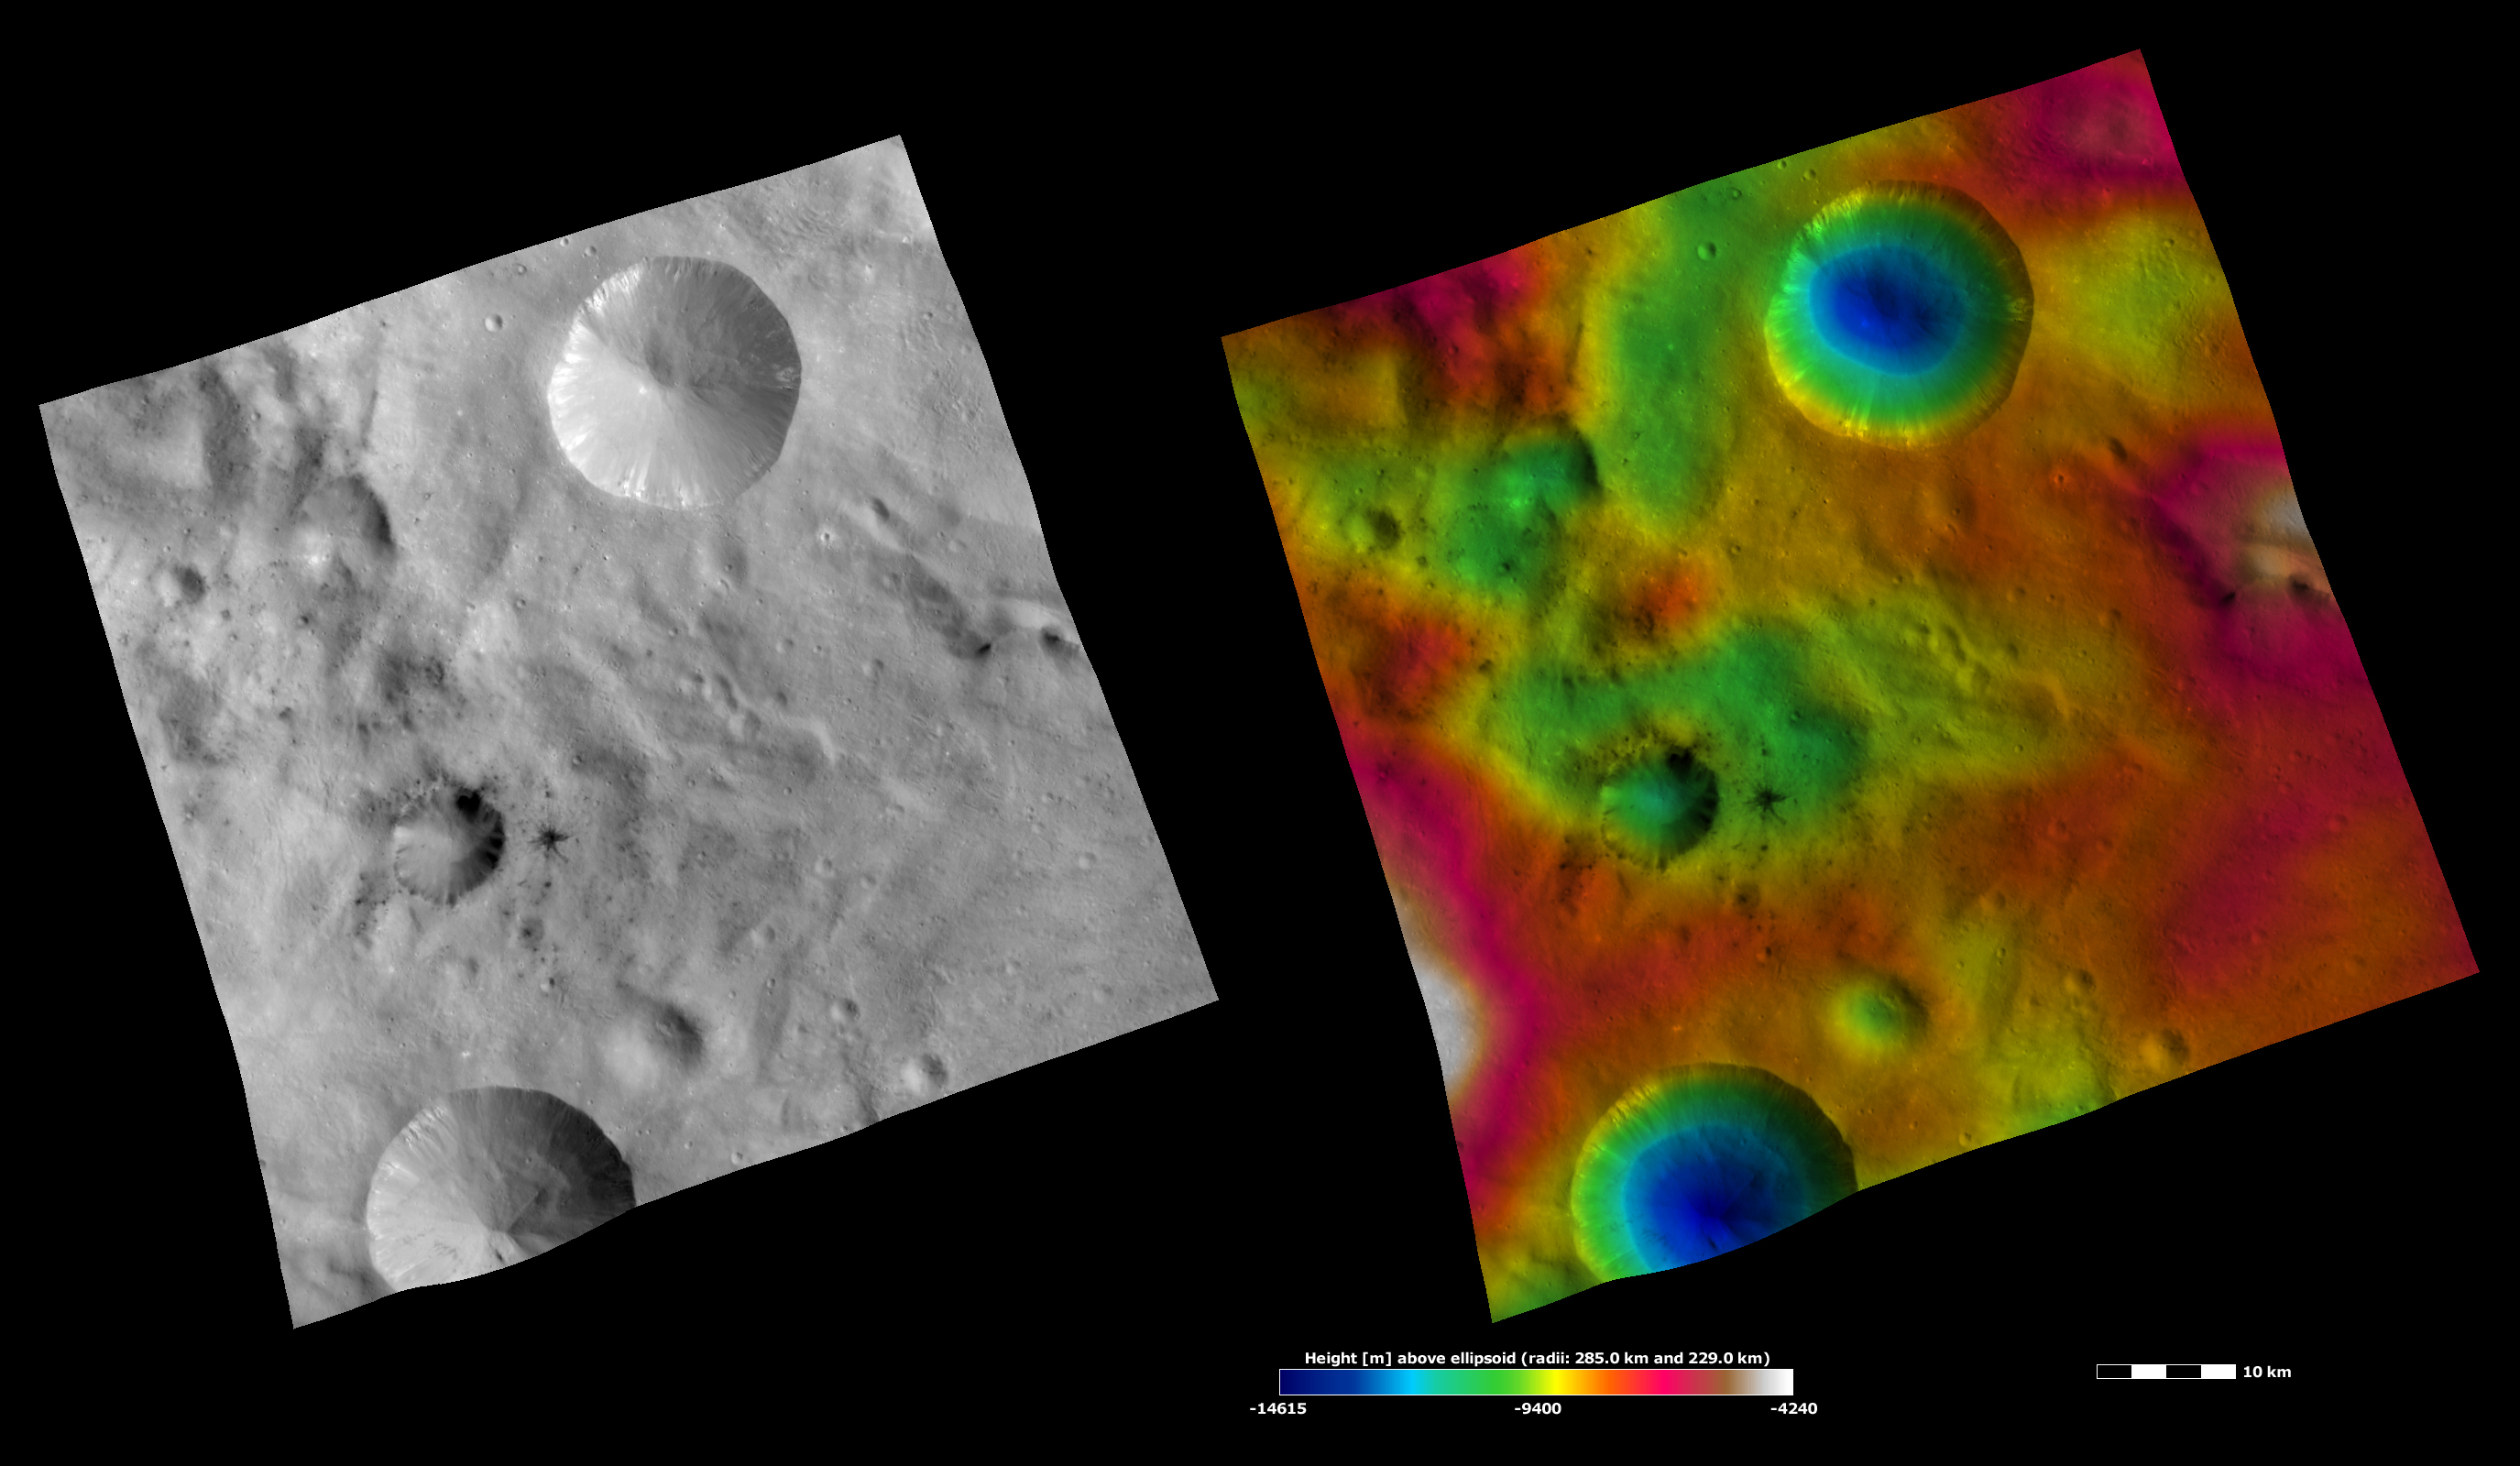

Apparent Brightness and Topography Images of Laelia and Sextilia Craters

The left-hand image is a Dawn FC (framing camera) image, which shows the apparent brightness of Vesta’s surface. The right-hand image is based on this apparent brightness image, which has had a color-coded height representation of the topography overlain onto it. The topography is calculated from a set of images that were observed from different viewing directions, which allows stereo reconstruction. The various colors correspond to the height of the area. The white and red areas in the topography image are the highest areas and the blue areas are the lowest areas. Laelia crater is the crater surrounded by dark material offset to the left of the center of the image. Sextilia crater is the large crater in the top of the images with bright material around its rim. In the apparent brightness image it is clear that some of the dark material associated with Laelia crater crops out from its rim and slumps towards its center and that some has been excavated by smaller craters surrounding Laelia. The bowl shape of Sextilia crater is seen in the topography image.

These images are located in Vesta’s Sextilia quadrangle, in Vesta’s southern hemisphere. NASA’s Dawn spacecraft obtained the apparent brightness image with its framing camera on Oct. 2, 2011. This image was taken through the camera’s clear filter. The distance to the surface of Vesta is 700 kilometers (435 miles) and the image has a resolution of about 70 meters per pixel. This image was acquired during the HAMO (high-altitude mapping orbit) phase of the mission. These images are lambert-azimuthal map projected.

The Dawn mission to Vesta and Ceres is managed by NASA’s Jet Propulsion Laboratory, a division of the California Institute of Technology in Pasadena, for NASA’s Science Mission Directorate, Washington D.C. UCLA is responsible for overall Dawn mission science. The Dawn framing cameras have been developed and built under the leadership of the Max Planck Institute for Solar System Research, Katlenburg-Lindau, Germany, with significant contributions by DLR German Aerospace Center, Institute of Planetary Research, Berlin, and in coordination with the Institute of Computer and Communication Network Engineering, Braunschweig. The framing camera project is funded by the Max Planck Society, DLR, and NASA/JPL.

Credit: NASA/JPL-Caltech/UCLA/MPS/DLR/IDA